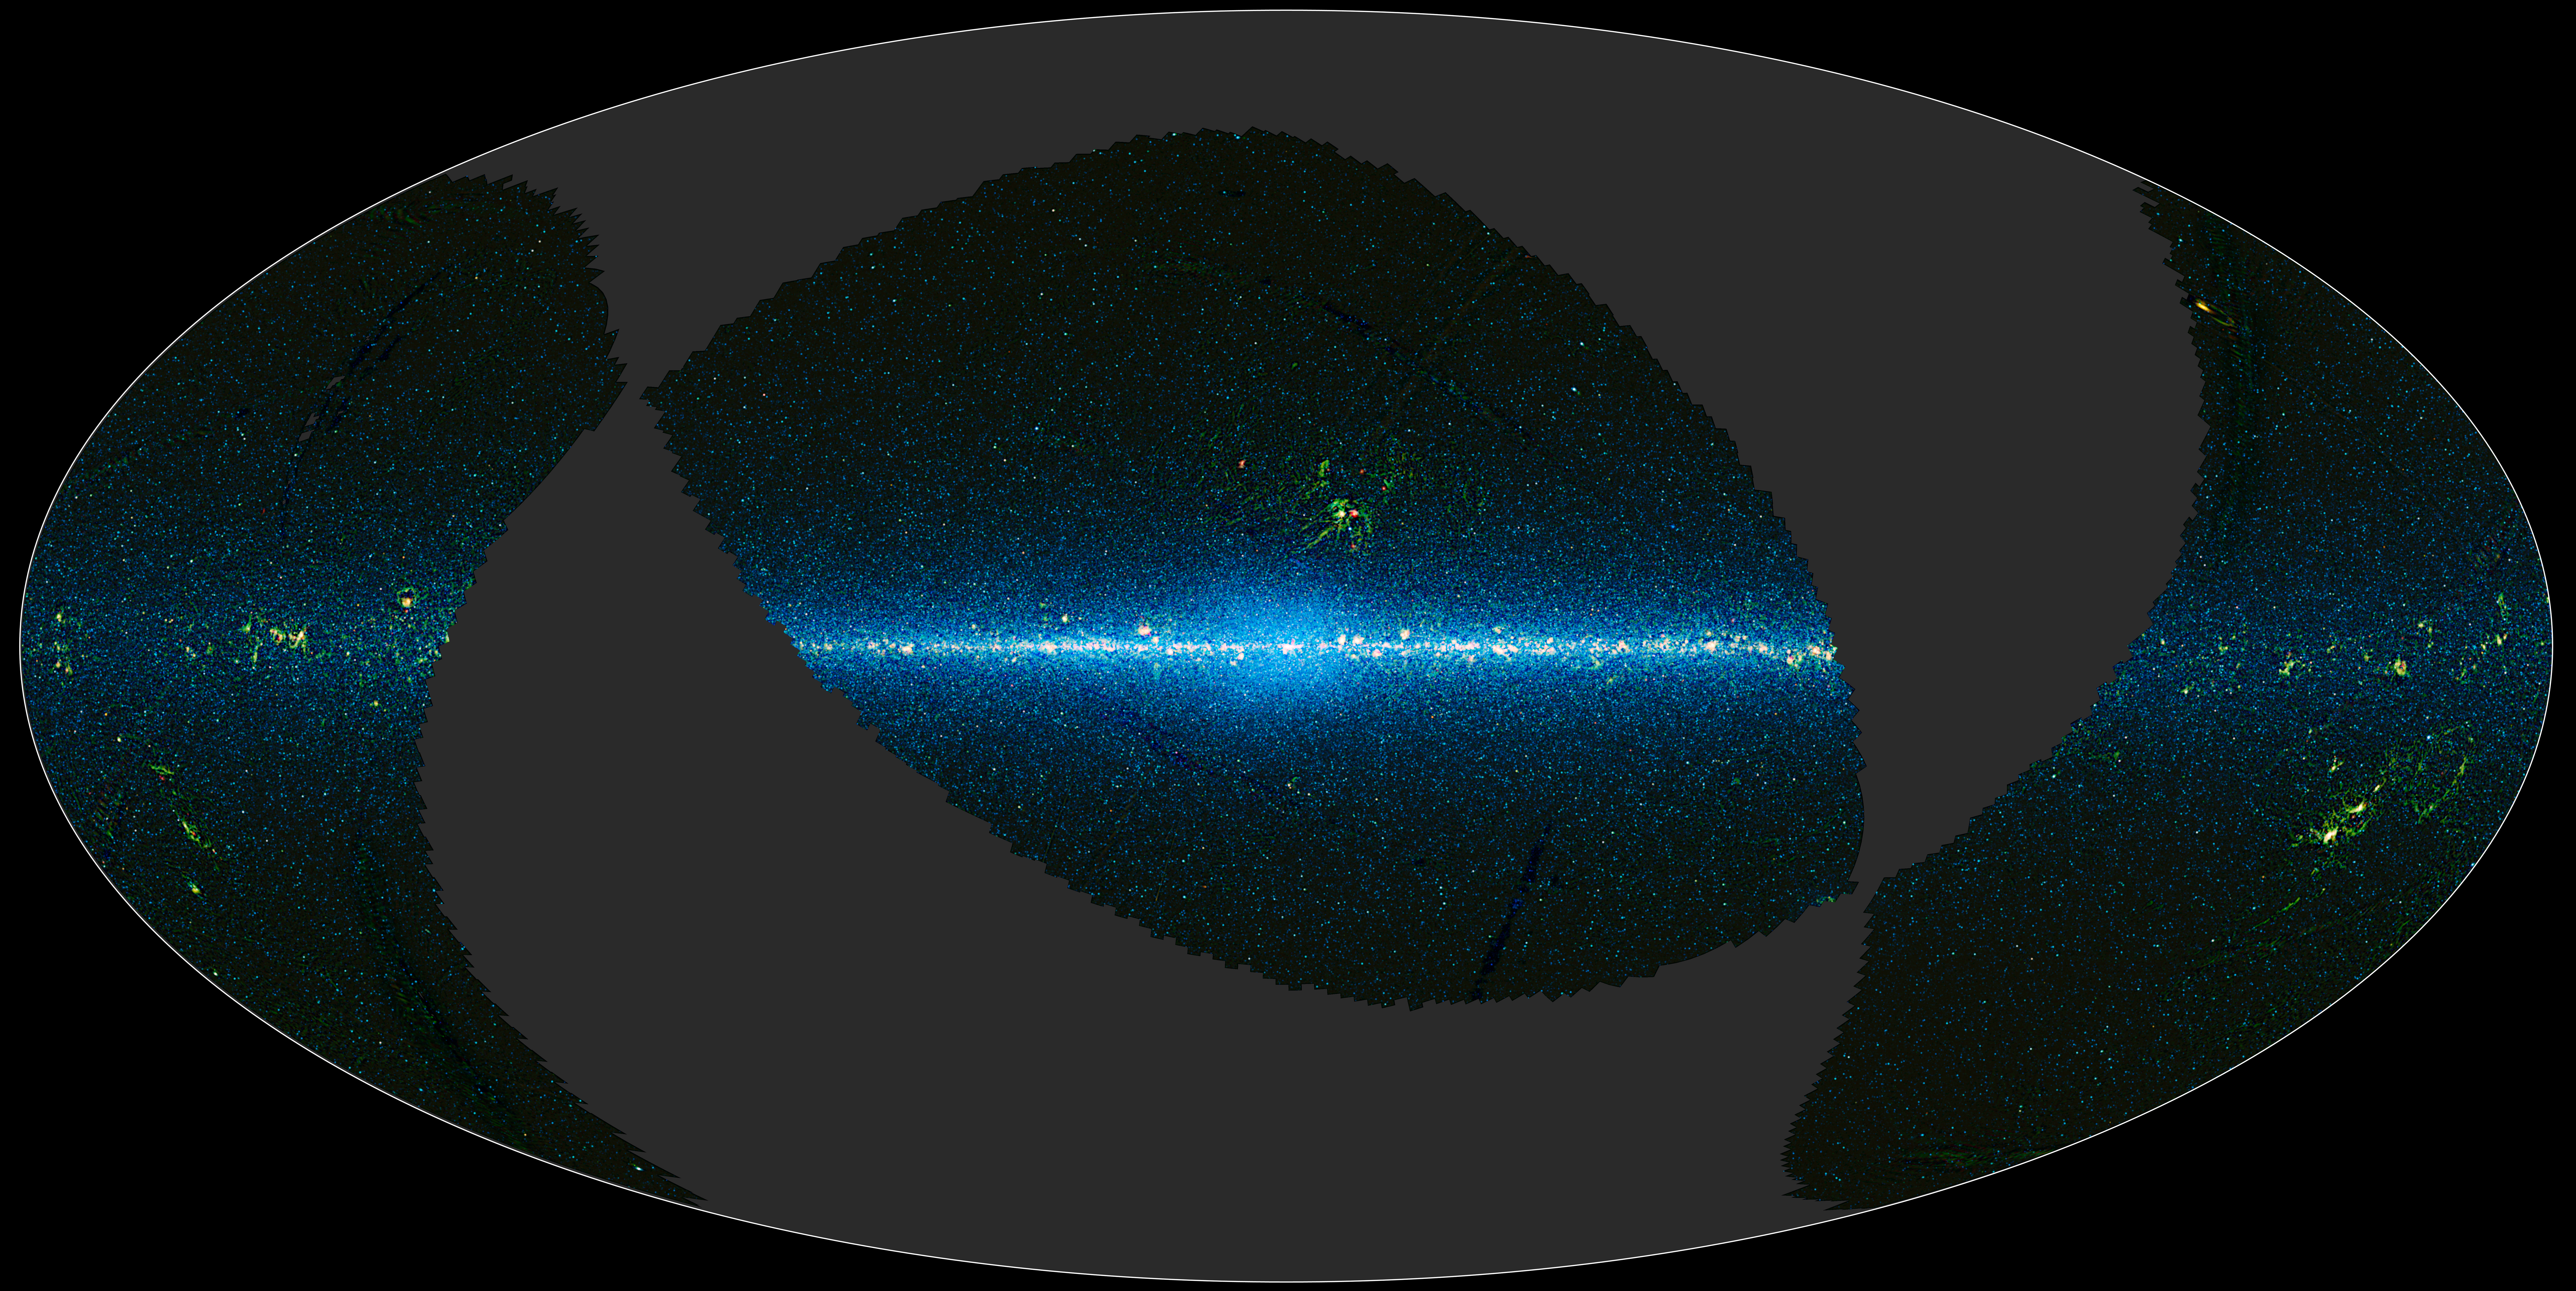

Mapping the Infrared Universe: Part 1

This image is a map of the portion of the sky covered by the preliminary release of WISE data. WISE surveyed the entire sky in four infrared wavelengths in 2010. On April 14, 2011, the WISE team released data representing 57 percent of the sky as seen by WISE. This preliminary release will allow astronomers and astronomy enthusiasts worldwide to explore the sky as seen by WISE.

The sky can be thought of as a sphere that surrounds us in three dimensions. To make a map of the sky, astronomers project it into two dimensions. Various methods are used to project 3-D objects into 2-D maps, but the projection used in this image of the sky is called Aitoff, named after the geographer who invented it. It takes the 3-D sky sphere and slices open one hemisphere, and then flattens the whole thing out into an oval shape. Any projection creates distortions, so people often pick the projection type based on which distortions they want to minimize. This map is centered on the Milky Way galaxy. The plane of the galaxy runs along the equator, and the middle of the galaxy is at the center of the map, where projection distortions are minimal.

The gray regions are the part of the sky not available in the preliminary WISE data release. For the regions with data, the colors used are representational: blue and cyan (blue-green) represent data from the 3.4- and 4.6-micron detectors aboard WISE, and green and red represent data from the 12- and 22-micron detectors. The blue and cyan reveals mostly light from stars, while the green and red come from mostly warm dust.

JPL manages the Wide-field Infrared Survey Explorer for NASA’s Science Mission Directorate, Washington. The principal investigator, Edward Wright, is at UCLA. The mission was competitively selected under NASA’s Explorers Program managed by the Goddard Space Flight Center, Greenbelt, Md. The science instrument was built by the Space Dynamics Laboratory, Logan, Utah, and the spacecraft was built by Ball Aerospace & Technologies Corp., Boulder, Colo. Science operations and data processing take place at the Infrared Processing and Analysis Center at the California Institute of Technology in Pasadena. Caltech manages JPL for NASA.

Credit: NASA/JPL-Caltech/UCLA